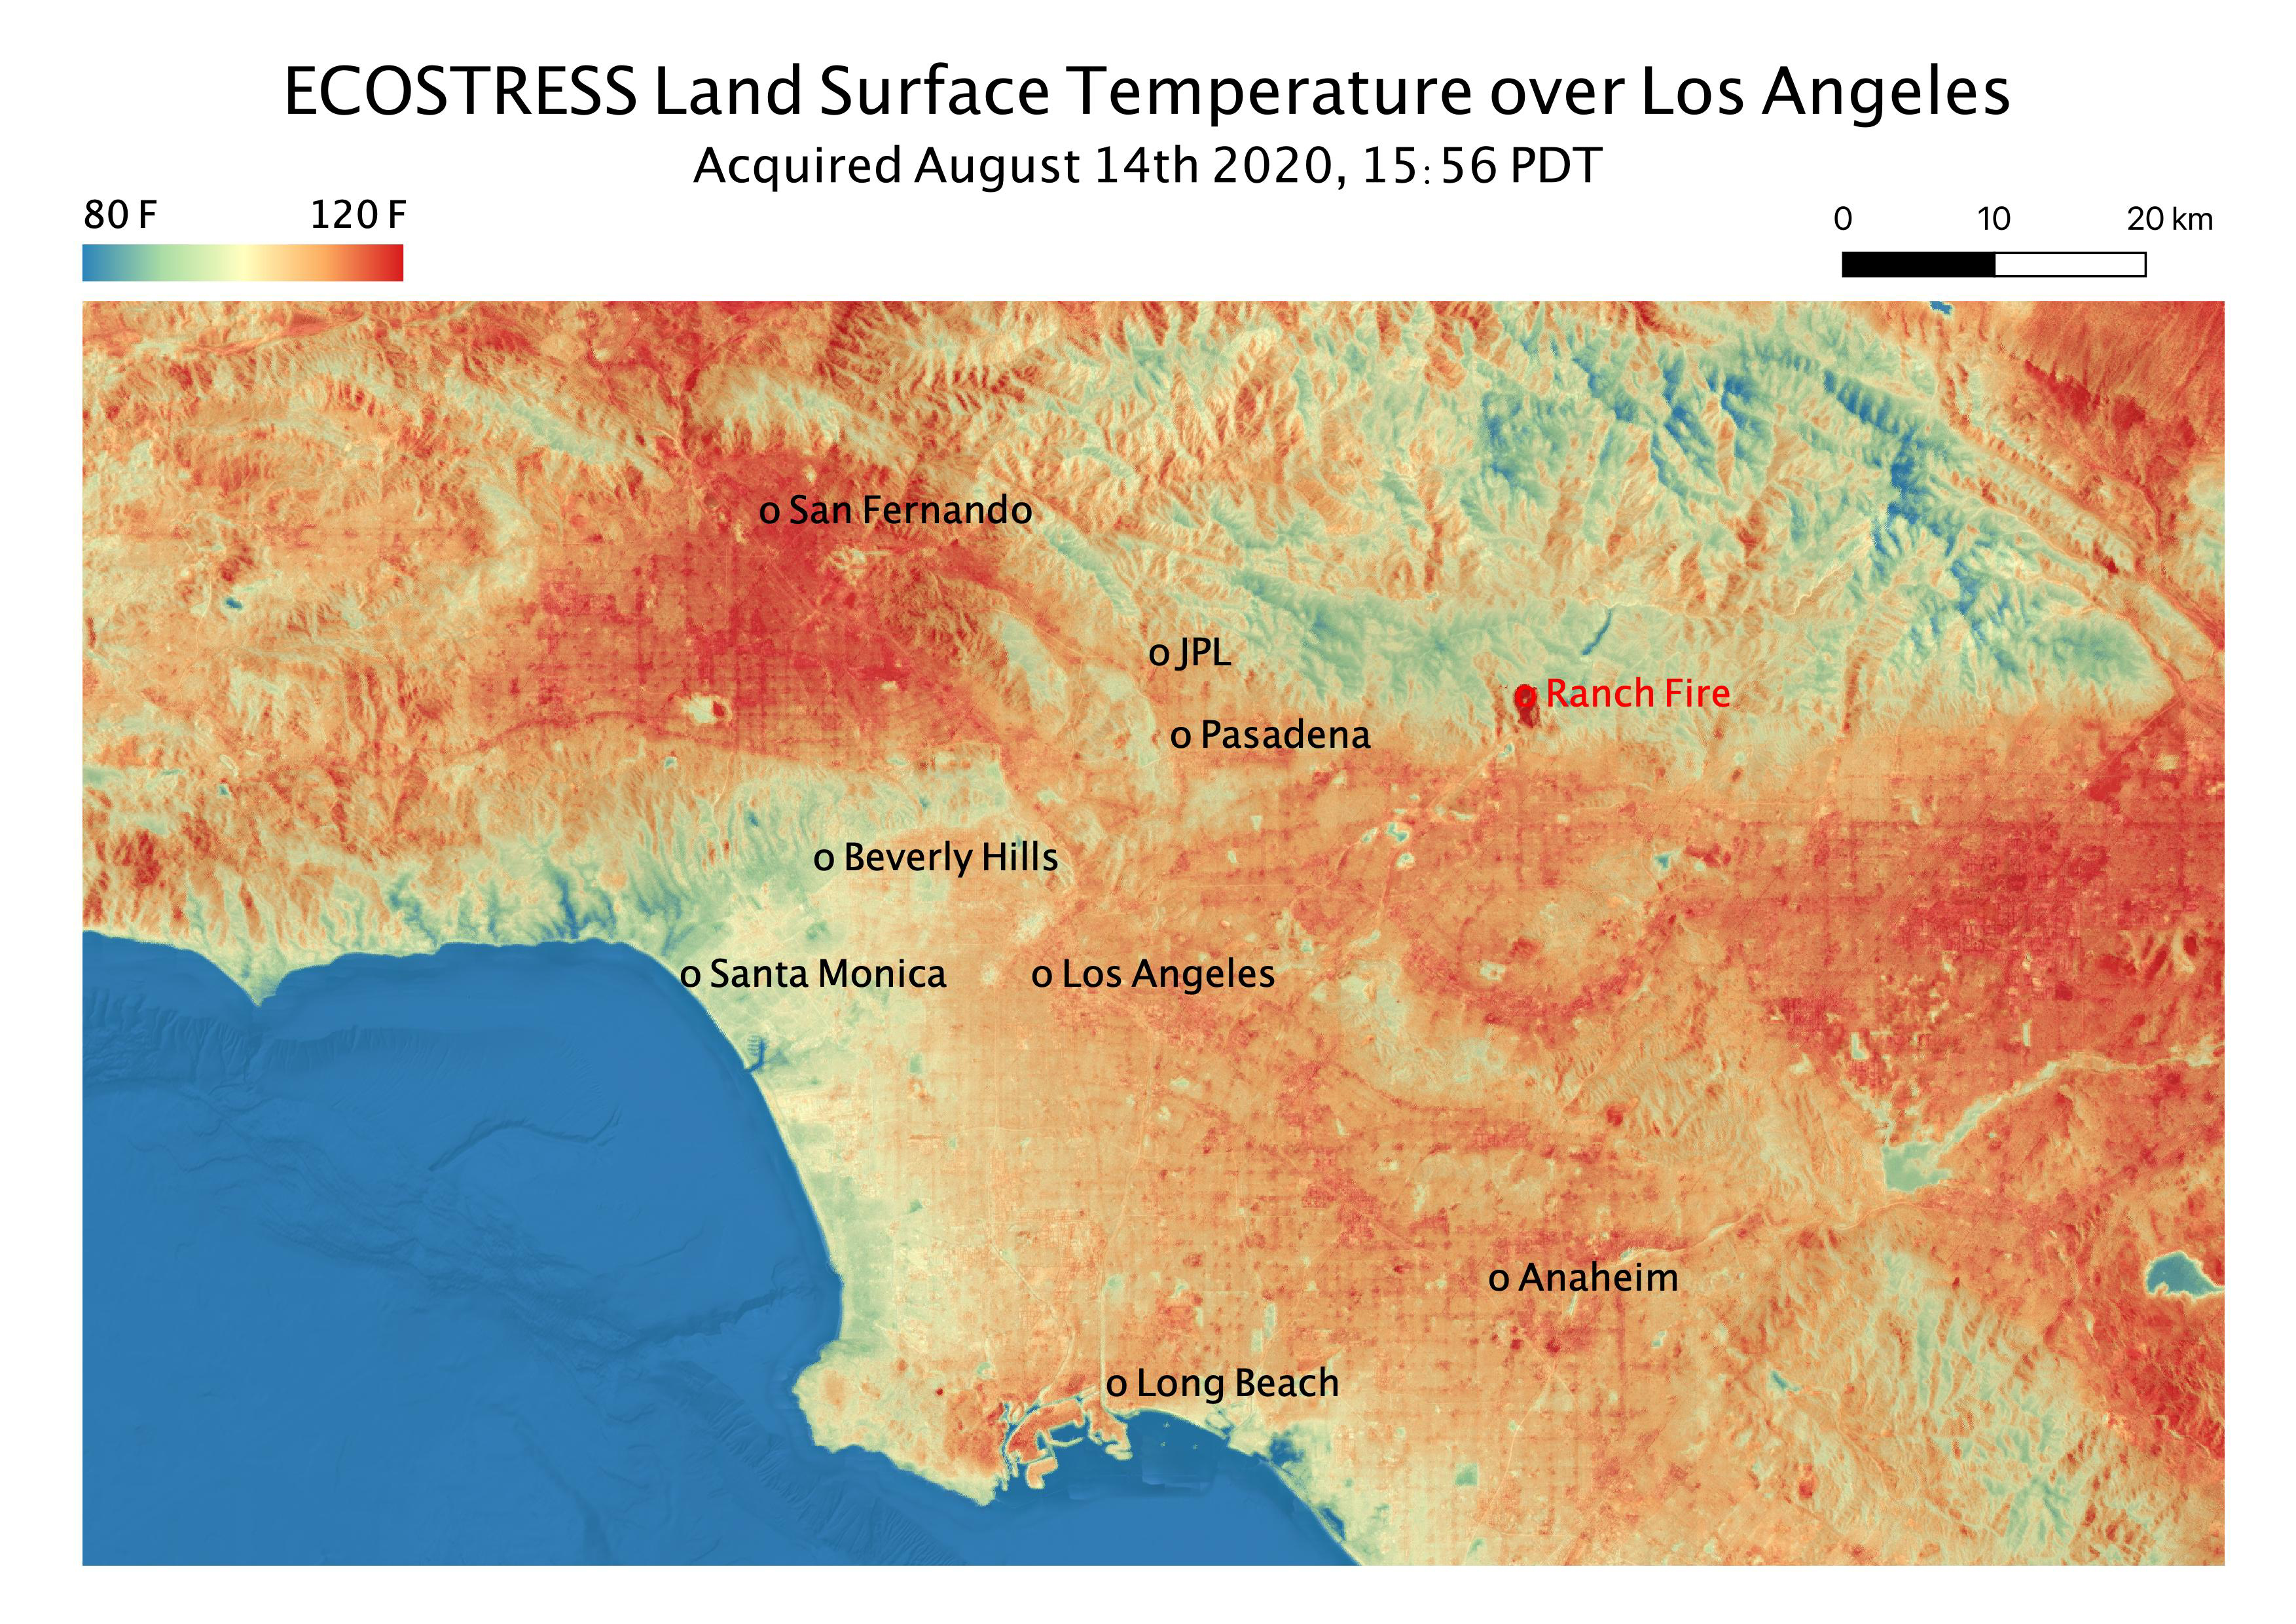

Los Angeles Heat Wave

This temperature map shows the land surface temperatures throughout Los Angeles County on Aug. 14, 2020. The observation was made possible by NASA’s Ecosystem Spaceborne Thermal Radiometer Experiment on Space Station (ECOSTRESS), which measured a peak land surface temperature in the San Fernando Valley, northwest of downtown Los Angeles, of 128.3 degrees Fahrenheit (53.5 degrees Celsius).

ECOSTRESS collected this data as the space station passed over California at about 3:56 p.m. PDT (6:56 p.m. EDT) during a record-breaking heat wave that gripped the region. The Ranch fire, that burned near the city of Azuza was also detected by ECOSTRESS. With a resolution of about 77 by 77 yards (70 by 70 meters), the image enables the study of surface-temperature conditions down to the size of a football field. The hottest temperatures are shown in dark red, with the coolest temperatures in blue.

ECOSTRESS measures the temperature of plants as they heat up when they run out of water. But it can also measure and track heat-related phenomena like heat waves, fires, and volcanoes.

The ECOSTRESS mission launched to the space station on June 29, 2018. NASA’s Jet Propulsion Laboratory, a division of Caltech in Pasadena, California, built and manages the mission for the Earth Science Division in the Science Mission Directorate at NASA Headquarters in Washington. ECOSTRESS is an Earth Venture Instrument mission; the program is managed by NASA’s Earth System Science Pathfinder program at NASA’s Langley Research Center in Hampton, Virginia.

Credit: NASA/JPL-Caltech